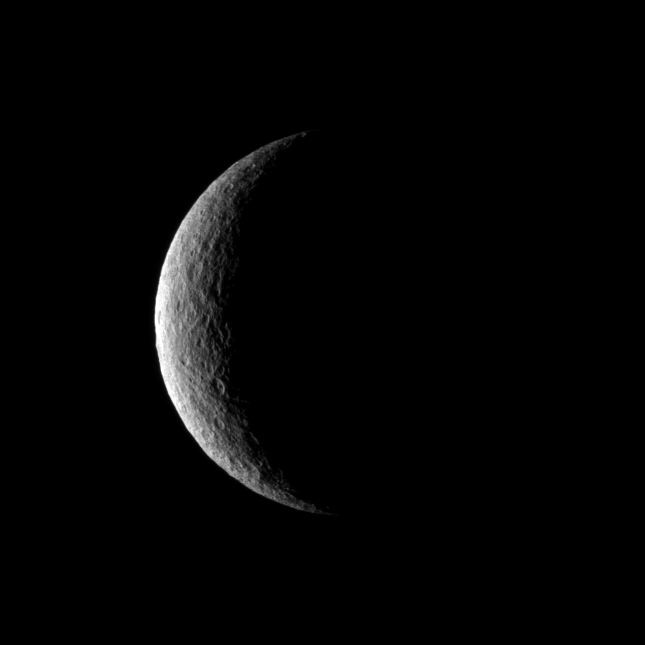

Crescent of Craters

The Cassini spacecraft captures a crescent of crater-covered surface on the moon Rhea.

Lit terrain seen here is on the trailing hemisphere of Rhea (1,528 kilometers, or 949 miles across). North on Rhea is up.

The image was taken in visible light with the Cassini spacecraft narrow-angle camera on Dec. 24, 2009. The view was obtained at a distance of approximately 652,000 kilometers (405,000 miles) from Rhea and at a Sun-Rhea-spacecraft, or phase, angle of 129 degrees. Image scale is 4 kilometers (2 miles) per pixel.

The image was taken in visible green light with the Cassini spacecraft narrow-angle camera on Jan. 11, 2010. The view was obtained at a distance of approximately 279,000 kilometers (173,000 miles) from Saturn and at a Sun-Saturn-spacecraft, or phase, angle of 18 degrees. Image scale is about 1 kilometer (1 mile) per pixel.

The Cassini-Huygens mission is a cooperative project of NASA, the European Space Agency and the Italian Space Agency. The Jet Propulsion Laboratory, a division of the California Institute of Technology in Pasadena, manages the mission for NASA’s Science Mission Directorate, Washington, D.C. The Cassini orbiter and its two onboard cameras were designed, developed and assembled at JPL. The imaging operations center is based at the Space Science Institute in Boulder, Colo.

Credit: NASA/JPL/Space Science Institute